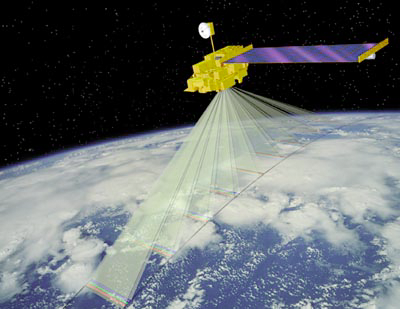

Artist’s Concept of Terra Satellite with MISR Onboard

No instrument like MISR has flown in space before. Viewing the sunlit Earth simultaneously at nine widely spaced angles, MISR provides ongoing global coverage with high spatial detail. Its imagery is carefully calibrated to provide accurate measures of the brightness, contrast, and color of reflected sunlight.

MISR provides new types of information for scientists studying Earth’s climate, such as the partitioning of energy and carbon between the land surface and the atmosphere, and the regional and global impacts of different types of atmospheric particles and clouds on climate. The change in reflection at different view angles affords the means to distinguish different types of atmospheric particles (aerosols), cloud forms, and land surface covers. Combined with stereoscopic techniques, this enables construction of 3-D models and estimation of the total amount of sunlight reflected by Earth’s diverse environments.

Credit: NASA/JPL/Shigeru Suzuki and Eric M. De Jong, Solar System Visualization Project